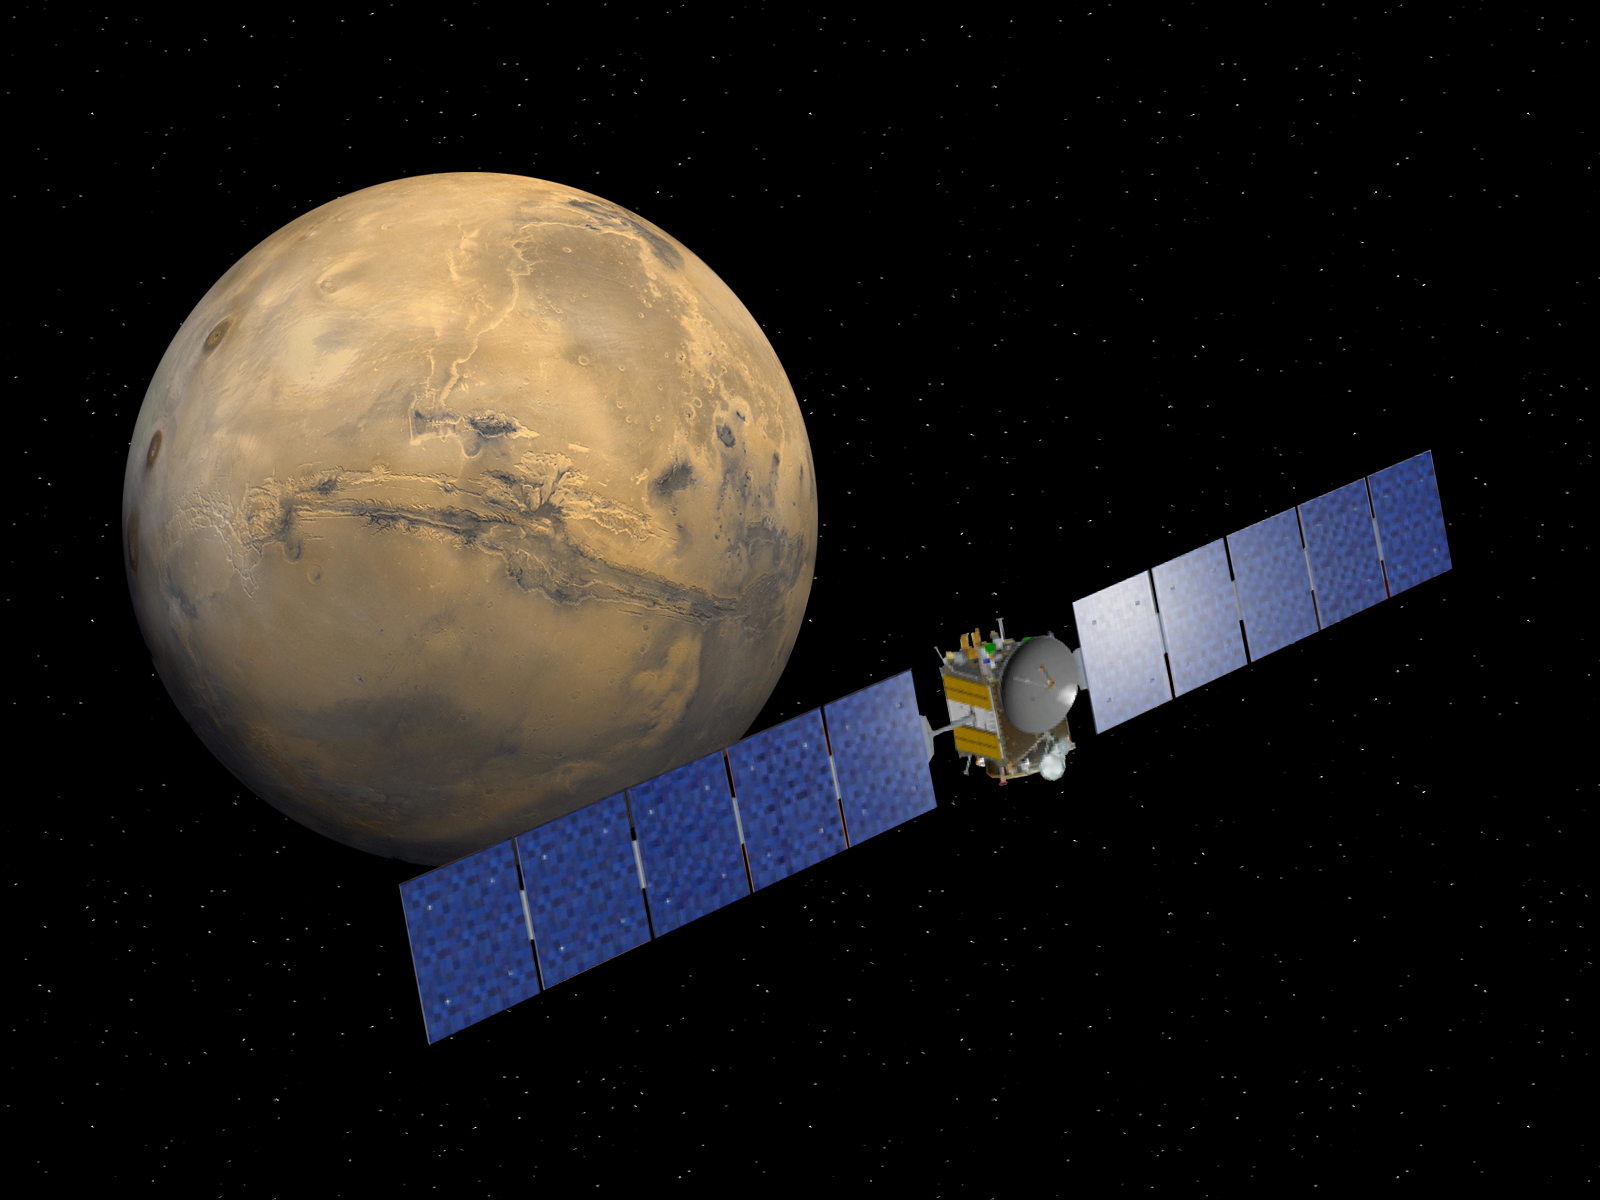

Artist Rendering of NASA’s Dawn Spacecraft Approaching Mars

Artist rendering of NASA’s Dawn spacecraft approaching Mars.

Dawn, part of NASA’s Discovery Program of competitively selected missions, was launched in 2007 to orbit the large asteroid Vesta and the dwarf planet Ceres. The two bodies have very different properties from each other. By observing them both with the same set of instruments, Dawn will probe the early solar system and specify the properties of each body.

The Dawn mission to Vesta and Ceres is managed by JPL, a division of the California Institute of Technology in Pasadena, for NASA’s Science Mission Directorate, Washington. The University of California, Los Angeles, is responsible for overall Dawn mission science. Other scientific partners include Planetary Science Institute, Tucson, Ariz.; Max Planck Institute for Solar System Research, Katlenburg-Lindau, Germany; DLR Institute for Planetary Research, Berlin; Italian National Institute for Astrophysics, Rome; and the Italian Space Agency. Orbital Sciences Corporation of Dulles, Va., designed and built the Dawn spacecraft.

Credit: NASA/JPL-Caltech